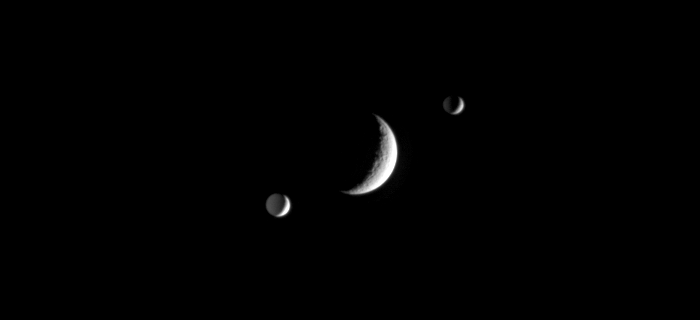

The Silent Spheres

In a silent orbital ballet, Saturn’s crater-covered moon Rhea slips between the moons Mimas and Enceladus. The dark sides of Enceladus (bottom) and Mimas (top) are dimly illuminated by reflected light from Saturn.

Rhea is 1,528 kilometers (949 miles) across, Mimas is 397 kilometers (247 miles) across, and Enceladus is 505 kilometers (314 miles) across.

The movie was created using 59 clear-filter images taken over a period of about 40 minutes. The images were acquired by the Cassini spacecraft narrow-angle camera on Jan. 27, 2006, at a mean distance of approximately 3 million kilometers (1.9 million miles) from Rhea, 3.5 million kilometers (2.2 million miles) from Mimas, and 3.7 million kilometers (2.3 million miles) from Enceladus. The image scale is approximately 18 kilometers (11 miles) per pixel on Rhea, 21 kilometers (13 miles) per pixel on Mimas, and 22 kilometers (14 miles) per pixel on Enceladus.

The Cassini-Huygens mission is a cooperative project of NASA, the European Space Agency and the Italian Space Agency. The Jet Propulsion Laboratory, a division of the California Institute of Technology in Pasadena, manages the mission for NASA’s Science Mission Directorate, Washington, D.C. The Cassini orbiter and its two onboard cameras were designed, developed and assembled at JPL. The imaging operations center is based at the Space Science Institute in Boulder, Colo.

Credit: NASA/JPL/Space Science Institute